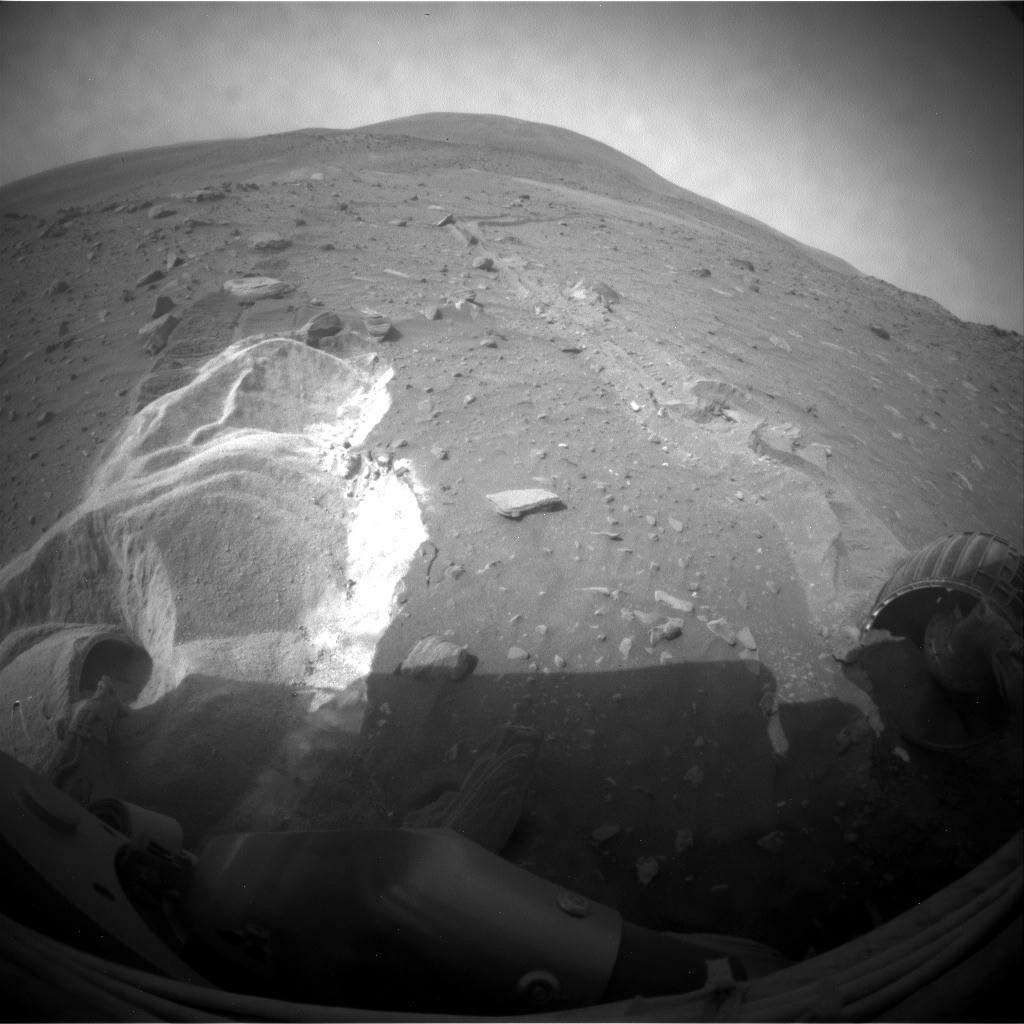

Spirit’s Wheels Digging into Soft Ground, Sol 1899

Wheel slippage during attempts to extricate NASA’s Mars Rover Spirit from a patch of soft ground during the preceding two weeks had partially buried the wheels by the 1,899th Martian day, or sol, of the Spirit’s mission on Mars (May 6, 2009).

Spirit took this image with its front hazard-avoidance camera on Sol 1899. With Spirit in the position shown here, the rover team temporarily suspended driving attempts while studying the ground around Spirit and planning simulation tests of driving options with a test rover at NASA’s Jet Propulsion Laboratory in Pasadena, Calif.

Driving attempts between the time Spirit took a similar image (PIA12002) 10 sols earlier and when this image was taken moved the rover a total of about 36 centimeters (14 inches).

While driving backwards, the rover drags its right front wheel, which no longer rotates. For scale, the distance between the wheel tracks is about 1 meter (40 inches). This view is looking northward, with Husband Hill on the horizon.

Credit: NASA/JPL-Caltech